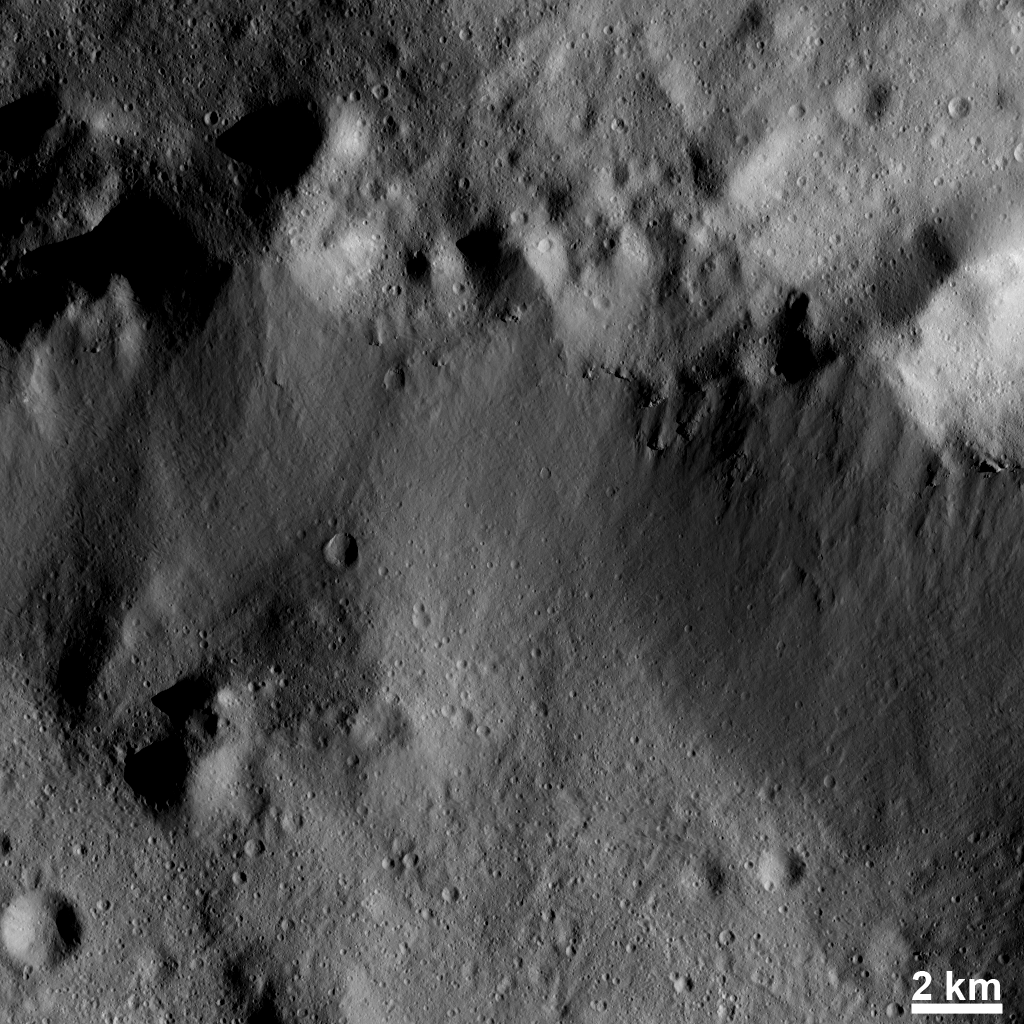

Mass Wasting on Steep Slopes

This Dawn FC (framing camera) image shows many highly degraded craters in the top part of the image. These craters are roughly 4 kilometers (3 miles) in diameter and are so degraded that their rims are only partially visible. They are highly degraded because material has been lost down the steep slope below them. Downslope movement of material such as this is called mass wasting. The mass wasted material in this image is relatively smooth and is located on the slope that runs roughly horizontally across the image. The mass wasted material is sparsely cratered, unlike the other areas visible in the image. Mass wasting happens on steep slopes, which can occur along the sides of elongate depressions, called graben, and on the sides of craters.

This image is located in Vesta’s Rheasilvia quadrangle and the center of the image is 80.4 degrees south latitude, 296.5 degrees east longitude. NASA’s Dawn spacecraft obtained this image with its framing camera on Dec. 13, 2011. This image was taken through the camera’s clear filter. The distance to the surface of Vesta is 239 kilometers (149 miles) and the image has a resolution of about 22 meters (72 feet) per pixel. This image was acquired during the LAMO (low-altitude mapping orbit) phase of the mission.

The Dawn mission to Vesta and Ceres is managed by NASA’s Jet Propulsion Laboratory, a division of the California Institute of Technology in Pasadena, for NASA’s Science Mission Directorate, Washington D.C. UCLA is responsible for overall Dawn mission science. The Dawn framing cameras have been developed and built under the leadership of the Max Planck Institute for Solar System Research, Katlenburg-Lindau, Germany, with significant contributions by DLR German Aerospace Center, Institute of Planetary Research, Berlin, and in coordination with the Institute of Computer and Communication Network Engineering, Braunschweig. The Framing Camera project is funded by the Max Planck Society, DLR, and NASA/JPL.

Credit: NASA/JPL-Caltech/UCLA/MPS/DLR/IDA